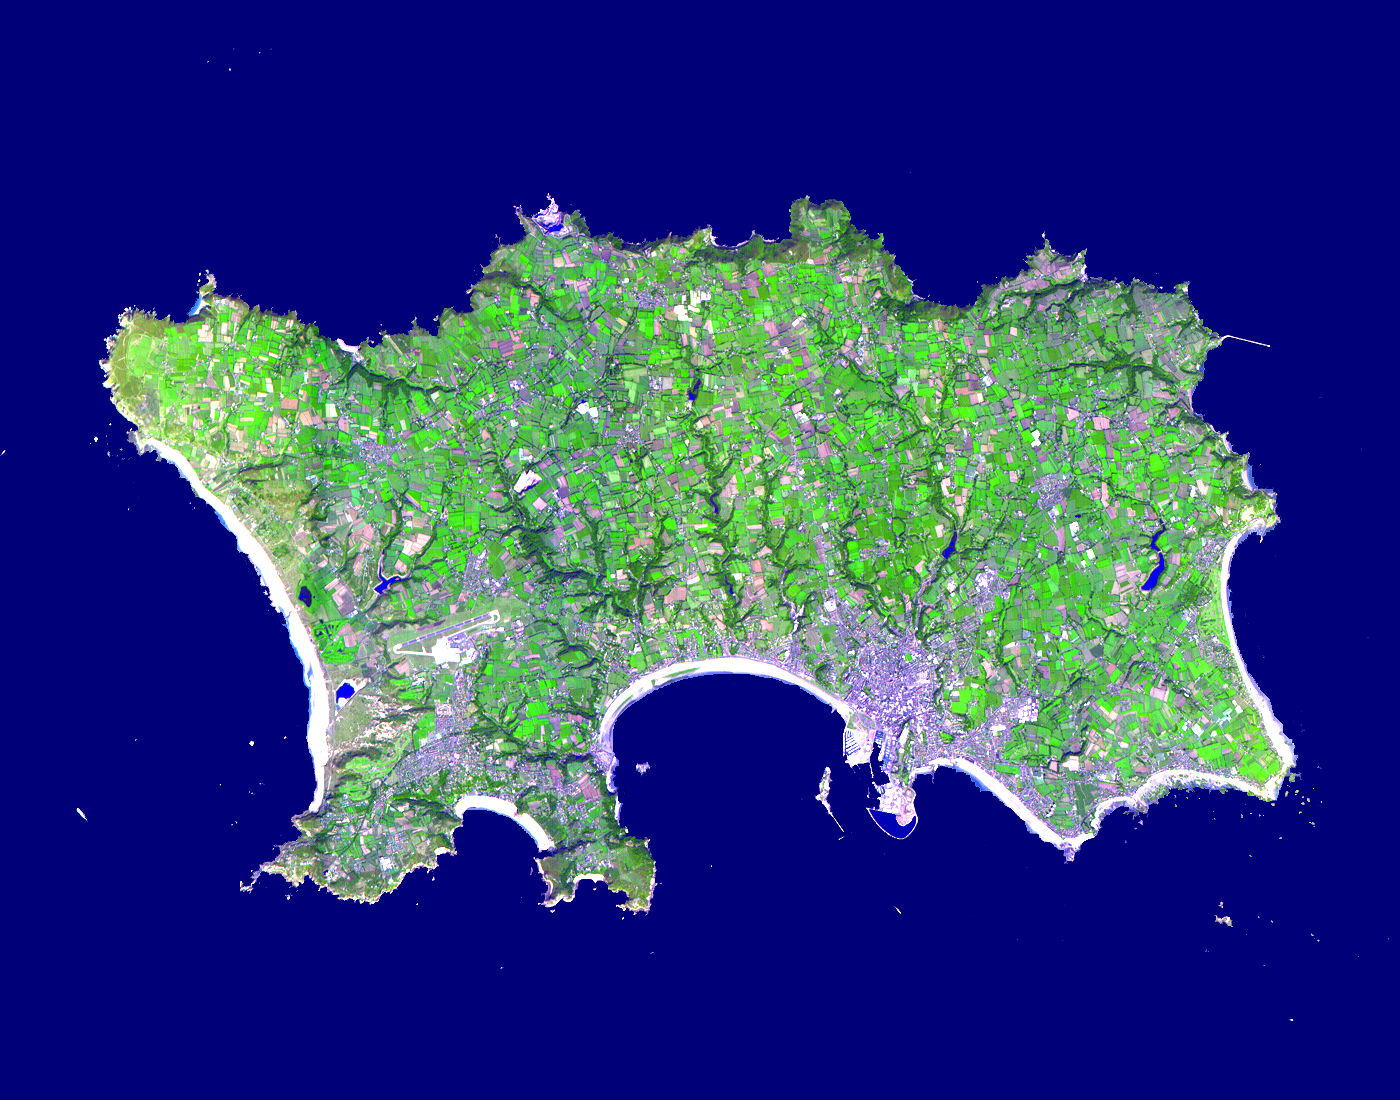

Isle of Jersey

The Isle of Jersey (officially called the Bailiwick of Jersey) is the largest Channel Island, positioned in the Bay of Mont St Michel off the north-west coast of France. The island has a population of about 90,000, and covers about 90 square kilometers. The economy is based largely on international financial services, agriculture, and tourism. Called Caesaria in Roman times, Jersey becaame part of the Duchy of Normandy in 912. When William the Conqueror invaded and took the throne of England in 1066, the fortunes of Jersey then became linked to those in England, although the island manages its internal affairs through its own parliament, the States of Jersey. This image was acquired on September 23, 2000 by the Advanced Spaceborne Thermal Emission and Reflection Radiometer (ASTER) on NASA’s Terra satellite. With its 14 spectral bands from the visible to the thermal infrared wavelength region, and its high spatial resolution of 15 to 90 meters (about 50 to 300 feet), ASTER images Earth to map and monitor the changing surface of our planet.

ASTER is one of five Earth-observing instruments launched December 18, 1999, on NASA’s Terra satellite. The instrument was built by Japan’s Ministry of Economy, Trade and Industry. A joint U.S./Japan science team is responsible for validation and calibration of the instrument and the data products.

The broad spectral coverage and high spectral resolution of ASTER will provide scientists in numerous disciplines with critical information for surface mapping, and monitoring of dynamic conditions and temporal change. Example applications are: monitoring glacial advances and retreats; monitoring potentially active volcanoes; identifying crop stress; determining cloud morphology and physical properties; wetlands evaluation; thermal pollution monitoring; coral reef degradation; surface temperature mapping of soils and geology; and measuring surface heat balance.

Dr. Anne Kahle at NASA’s Jet Propulsion Laboratory, Pasadena, California, is the U.S. Science team leader; Bjorn Eng of JPL is the project manager. The Terra mission is part of NASA’s Earth Science Enterprise, a long- term research effort to understand and protect our home planet. Through the study of Earth, NASA will help to provide sound science to policy and economic decision-makers so as to better life here, while developing the technologies needed to explore the universe and search for life beyond our home planet.

Size: 16.5 x 21 km (10.2 x 13 miles)
Location: 40.7 deg. North lat., 111.9 deg. West long.
Orientation: North at top
Image Data: ASTER bands 1,2, and 3.
Original Data Resolution: 15 m
Date Acquired: September 23, 2000

Credit: NASA/GSFC/METI/ERSDAC/JAROS, and U.S./Japan ASTER Science Team